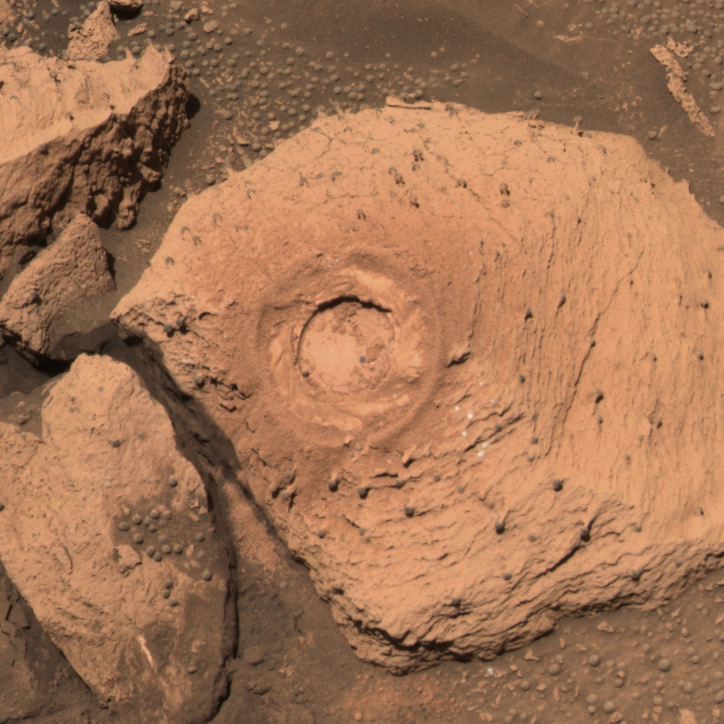

Similar on the Inside (post-grinding)

This approximate true-color image taken by the panoramic camera on the Mars Exploration Rover Opportunity show the hole drilled into the rock called “Pilbara,” which is located in the small crater dubbed “Fram.” Spirit drilled into this rock with its rock abrasion tool. The rock appears to be dotted with the same “blueberries,” or spherules, found at “Eagle Crater.” After analyzing the hole with the rover’s scientific instruments, scientists concluded that Pilbara has a similar chemical make-up, and thus watery past, to rocks studied at Eagle Crater. This image was taken with the panoramic camera’s 480-, 530- and 600-nanometer filters.

Credit: NASA/JPL/Cornell